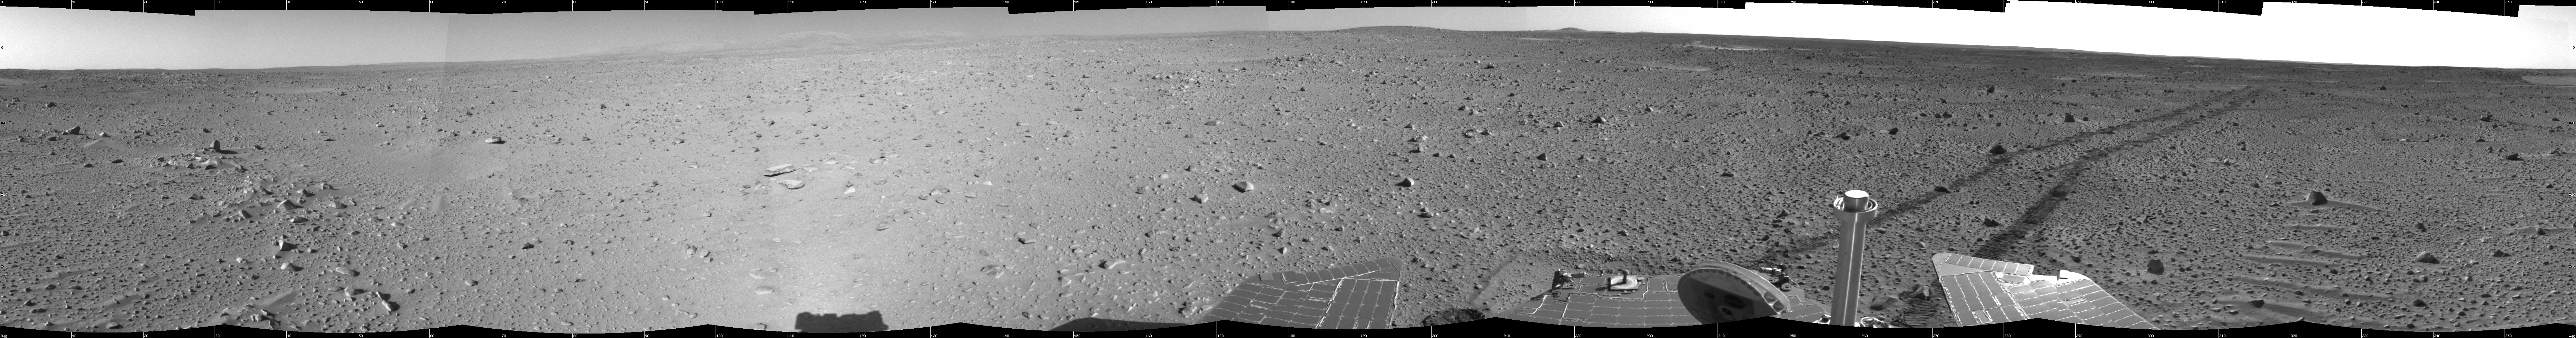

Spirit Keeps on Trekking

This cylindrical-projection mosaic was created from navigation camera images that NASA’s Mars Exploration Rover Spirit acquired on sol 121 (May 6, 2004). Continuing its trek toward the “Columbia Hills,” Spirit drove 96.8 meters (318 feet) — half of which was performed in auto-navigation mode — and broke its record for the longest distance traveled in one sol. That drive brought the mission total to 1,669 meters (1.04 miles), flipping the rover’s odometer over the one-mile mark.

Credit: NASA/JPL